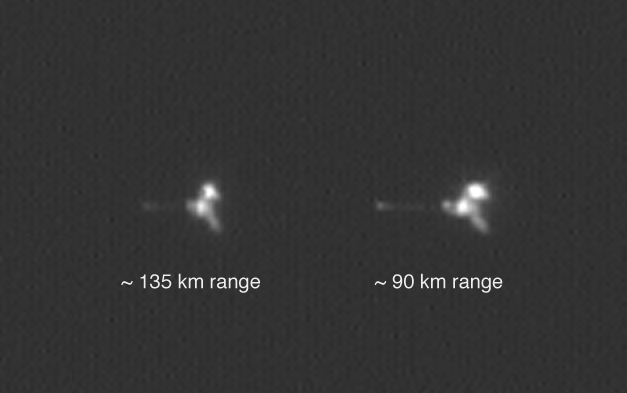

Mars Odyssey from Two Distances in One Image

Figure 1: Why There are Two Images of Odyssey

NASA’s Mars Odyssey spacecraft appears twice in the same frame in this image from the Mars Orbiter Camera aboard NASA’s Mars Global Surveyor. The camera’s successful imaging of Odyssey and of the European Space Agency’s Mars Express in April 2005 produced the first pictures of any spacecraft orbiting Mars taken by another spacecraft orbiting Mars.

Mars Global Surveyor and Mars Odyssey are both in nearly circular, near-polar orbits. Odyssey is in an orbit slightly higher than that of Global Surveyor in order to preclude the possibility of a collision. However, the two spacecraft occasionally come as close together as 15 kilometers (9 miles).

The images were obtained by the Mars Global Surveyor operations teamsat Lockheed Martin Space System, Denver; JPL and Malin Space ScienceSystems.

The two views of Mars Odyssey in this image were acquired a little under 7.5 seconds apart as Odyssey receded from a close flyby of Mars Global Surveyor. The geometry of the flyby (see Figure 1) and the camera’s way of acquiring an image line-by-line resulted in the two views of Odyssey in the same frame. The first view (right) was taken when Odyssey was about 90 kilometers (56 miles) from Global Surveyor and moving more rapidly than Global Surveyor was rotating, as seen from Global Surveyor. A few seconds later, Odyssey was farther away — about 135 kilometers (84 miles) — and appeared to be moving more slowly. In this second view of Odyssey (left), the Mars Orbiter Camera’s field-of-view overtook Odyssey.

The Mars Orbiter Camera can resolve features on the surface of Mars as small as a few meters or yards across from Mars Global Surveyor’s orbital altitude of 350 to 405 kilometers (217 to 252 miles). From a distance of 100 kilometers (62 miles), the camera would be able to resolve features substantially smaller than 1 meter or yard across.

Mars Odyssey was launched on April 7, 2001, and reached Mars on Oct. 24, 2001. Mars Global Surveyor left Earth on Nov. 7, 1996, and arrived in Mars orbit on Sept. 12, 1997. Both orbiters are in an extended mission phase, both have relayed data from the Mars Exploration Rovers, and both are continuing to return exciting new results from Mars. JPL, a division of the California Institute of Technology, Pasadena, manages both missions for NASA’s Science Mission Directorate, Washington, D.C.

Credit: NASA/JPL/MSSS